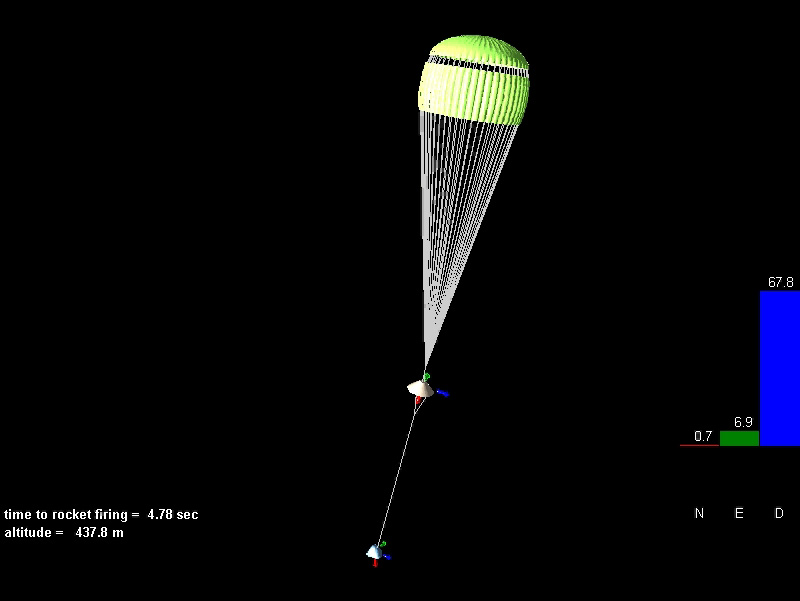

A Flyby Tour of Spirit’s Descent

Telemetry sent down to Earth from the Mars Exploration Rover Spirit has been reconstructed to create a reenactment of the rover’s final 30 seconds before landing at Gusev Crater, Mars. This image is a still from that movie. Just seconds before the rover touched down and its airbags were inflated, a gust of wind threatened to significantly increase the rover’s horizontal speed. But the firing of a lateral rocket, called the Tranverse Impulse Rocket System (blue), kept the rover on course, orienting the main retrorockets (white) to the their correct upright position. Subsequent igniting of these rockets reduced the rover’s speed to near zero, 23 feet (7 meters) above the martian surface. The colored bars to the right indicate Spirit’s north, east and downward velocities. The telemetry was acquired through the Mars Global Surveyor.

Credit: NASA/JPL/Langley